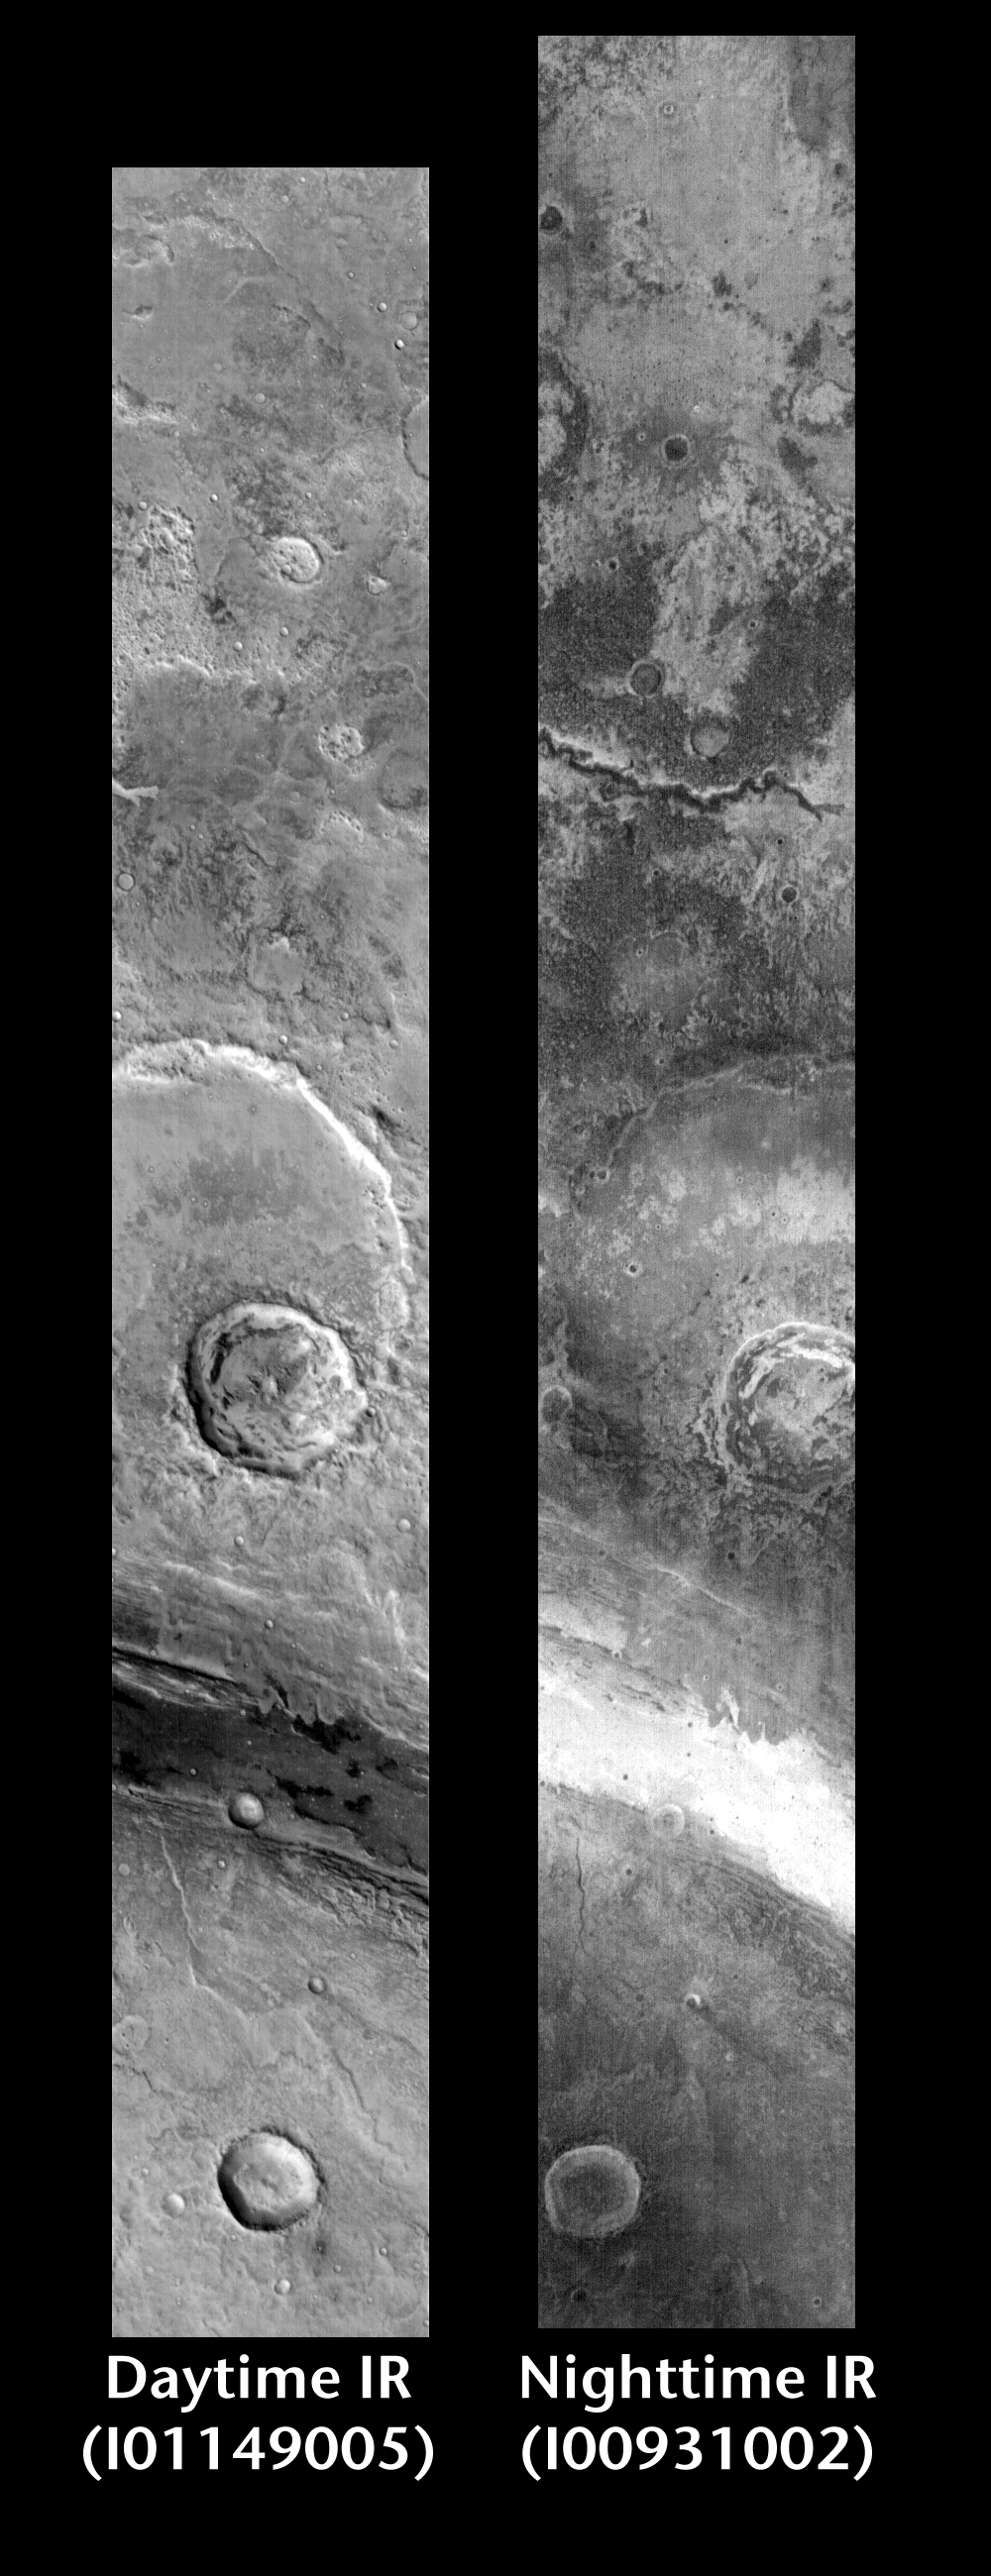

Ares Valles: Night and Day

Released 15 June 2004

This pair of images shows part of the Ares Valles region.

Day/Night Infrared Pairs

The image pairs presented focus on a single surface feature as seen in both the daytime and nighttime by the infrared THEMIS camera. The nighttime image (right) has been rotated 180 degrees to place north at the top.

Infrared image interpretation

Daytime:Infrared images taken during the daytime exhibit both the morphological and thermophysical properties of the surface of Mars. Morphologic details are visible due to the effect of sun-facing slopes receiving more energy than antisun-facing slopes. This creates a warm (bright) slope and cool (dark) slope appearance that mimics the light and shadows of a visible wavelength image. Thermophysical properties are seen in that dust heats up more quickly than rocks. Thus dusty areas are bright and rocky areas are dark.

Nighttime:Infrared images taken during the nighttime exhibit only the thermophysical properties of the surface of Mars. The effect of sun-facing versus non-sun-facing energy dissipates quickly at night. Thermophysical effects dominate as different surfaces cool at different rates through the nighttime hours. Rocks cool slowly, and are therefore relatively bright at night (remember that rocks are dark during the day). Dust and other fine grained materials cool very quickly and are dark in nighttime infrared images.

Image information: IR instrument. Latitude 3.6, Longitude 339.9 East (20.1 West). 100 meter/pixel resolution.

Note: this THEMIS visual image has not been radiometrically nor geometrically calibrated for this preliminary release. An empirical correction has been performed to remove instrumental effects. A linear shift has been applied in the cross-track and down-track direction to approximate spacecraft and planetary motion. Fully calibrated and geometrically projected images will be released through the Planetary Data System in accordance with Project policies at a later time.

NASA’s Jet Propulsion Laboratory manages the 2001 Mars Odyssey mission for NASA’s Office of Space Science, Washington, D.C. The Thermal Emission Imaging System (THEMIS) was developed by Arizona State University, Tempe, in collaboration with Raytheon Santa Barbara Remote Sensing. The THEMIS investigation is led by Dr. Philip Christensen at Arizona State University. Lockheed Martin Astronautics, Denver, is the prime contractor for the Odyssey project, and developed and built the orbiter. Mission operations are conducted jointly from Lockheed Martin and from JPL, a division of the California Institute of Technology in Pasadena.

Credit: NASA/JPL/Arizona State University